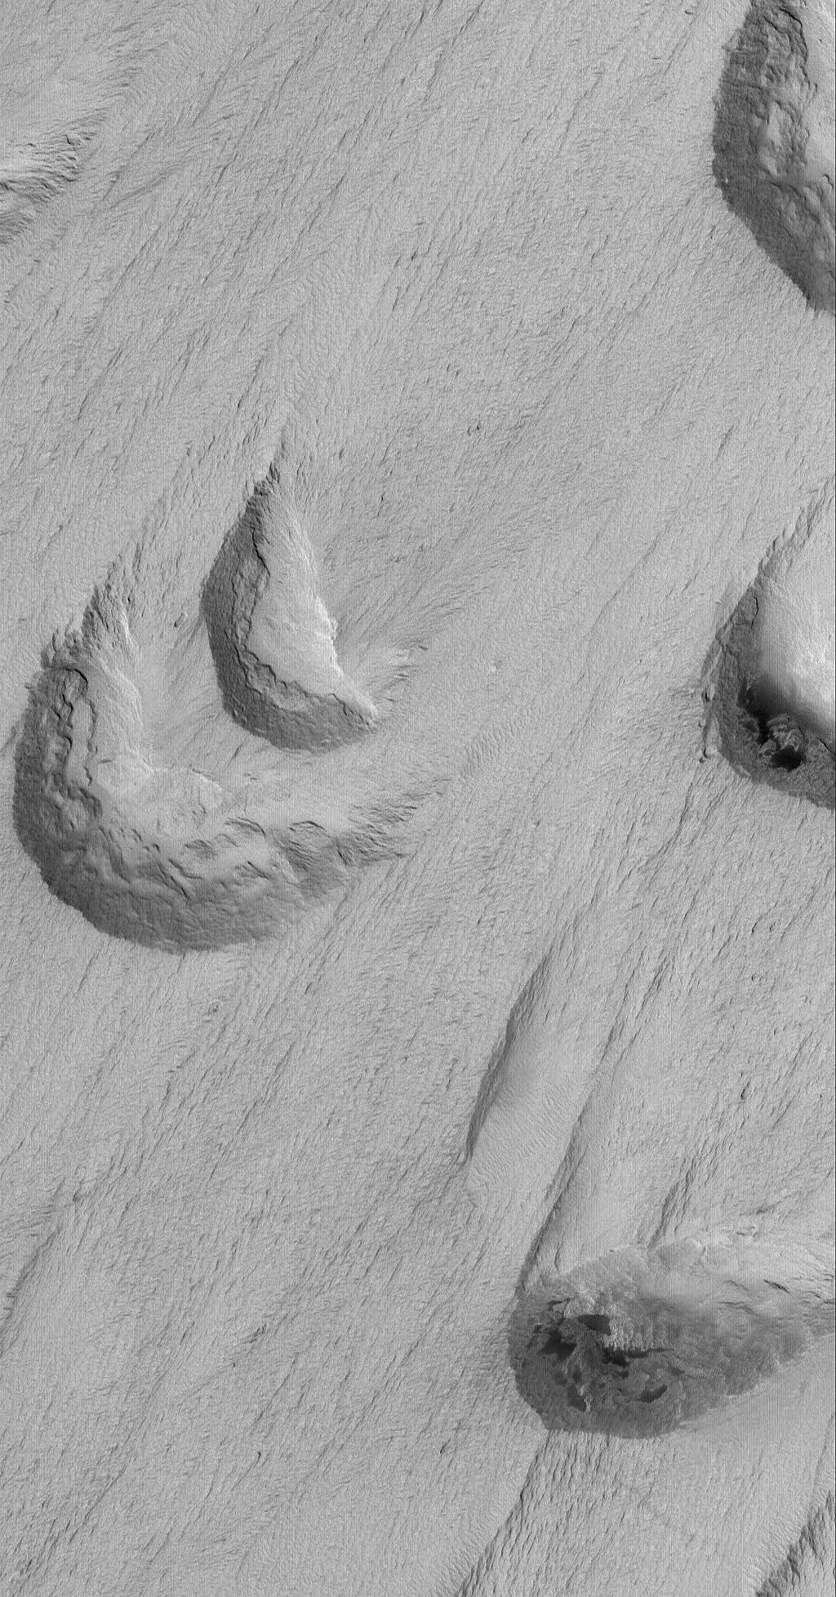

Windy Work

30 August 2006
This Mars Global Surveyor (MGS) Mars Orbiter Camera (MOC) image shows crescent-shaped, scooped-out hollows where wind has eroded the local bedrock in the Apollinaris Sulci region.

Location near: 11.8°S, 179.5°W
Image width: ~3 km (~1.9 mi)
Illumination from: lower left
Season: Southern Summer

Credit: NASA/JPL/Malin Space Science Systems